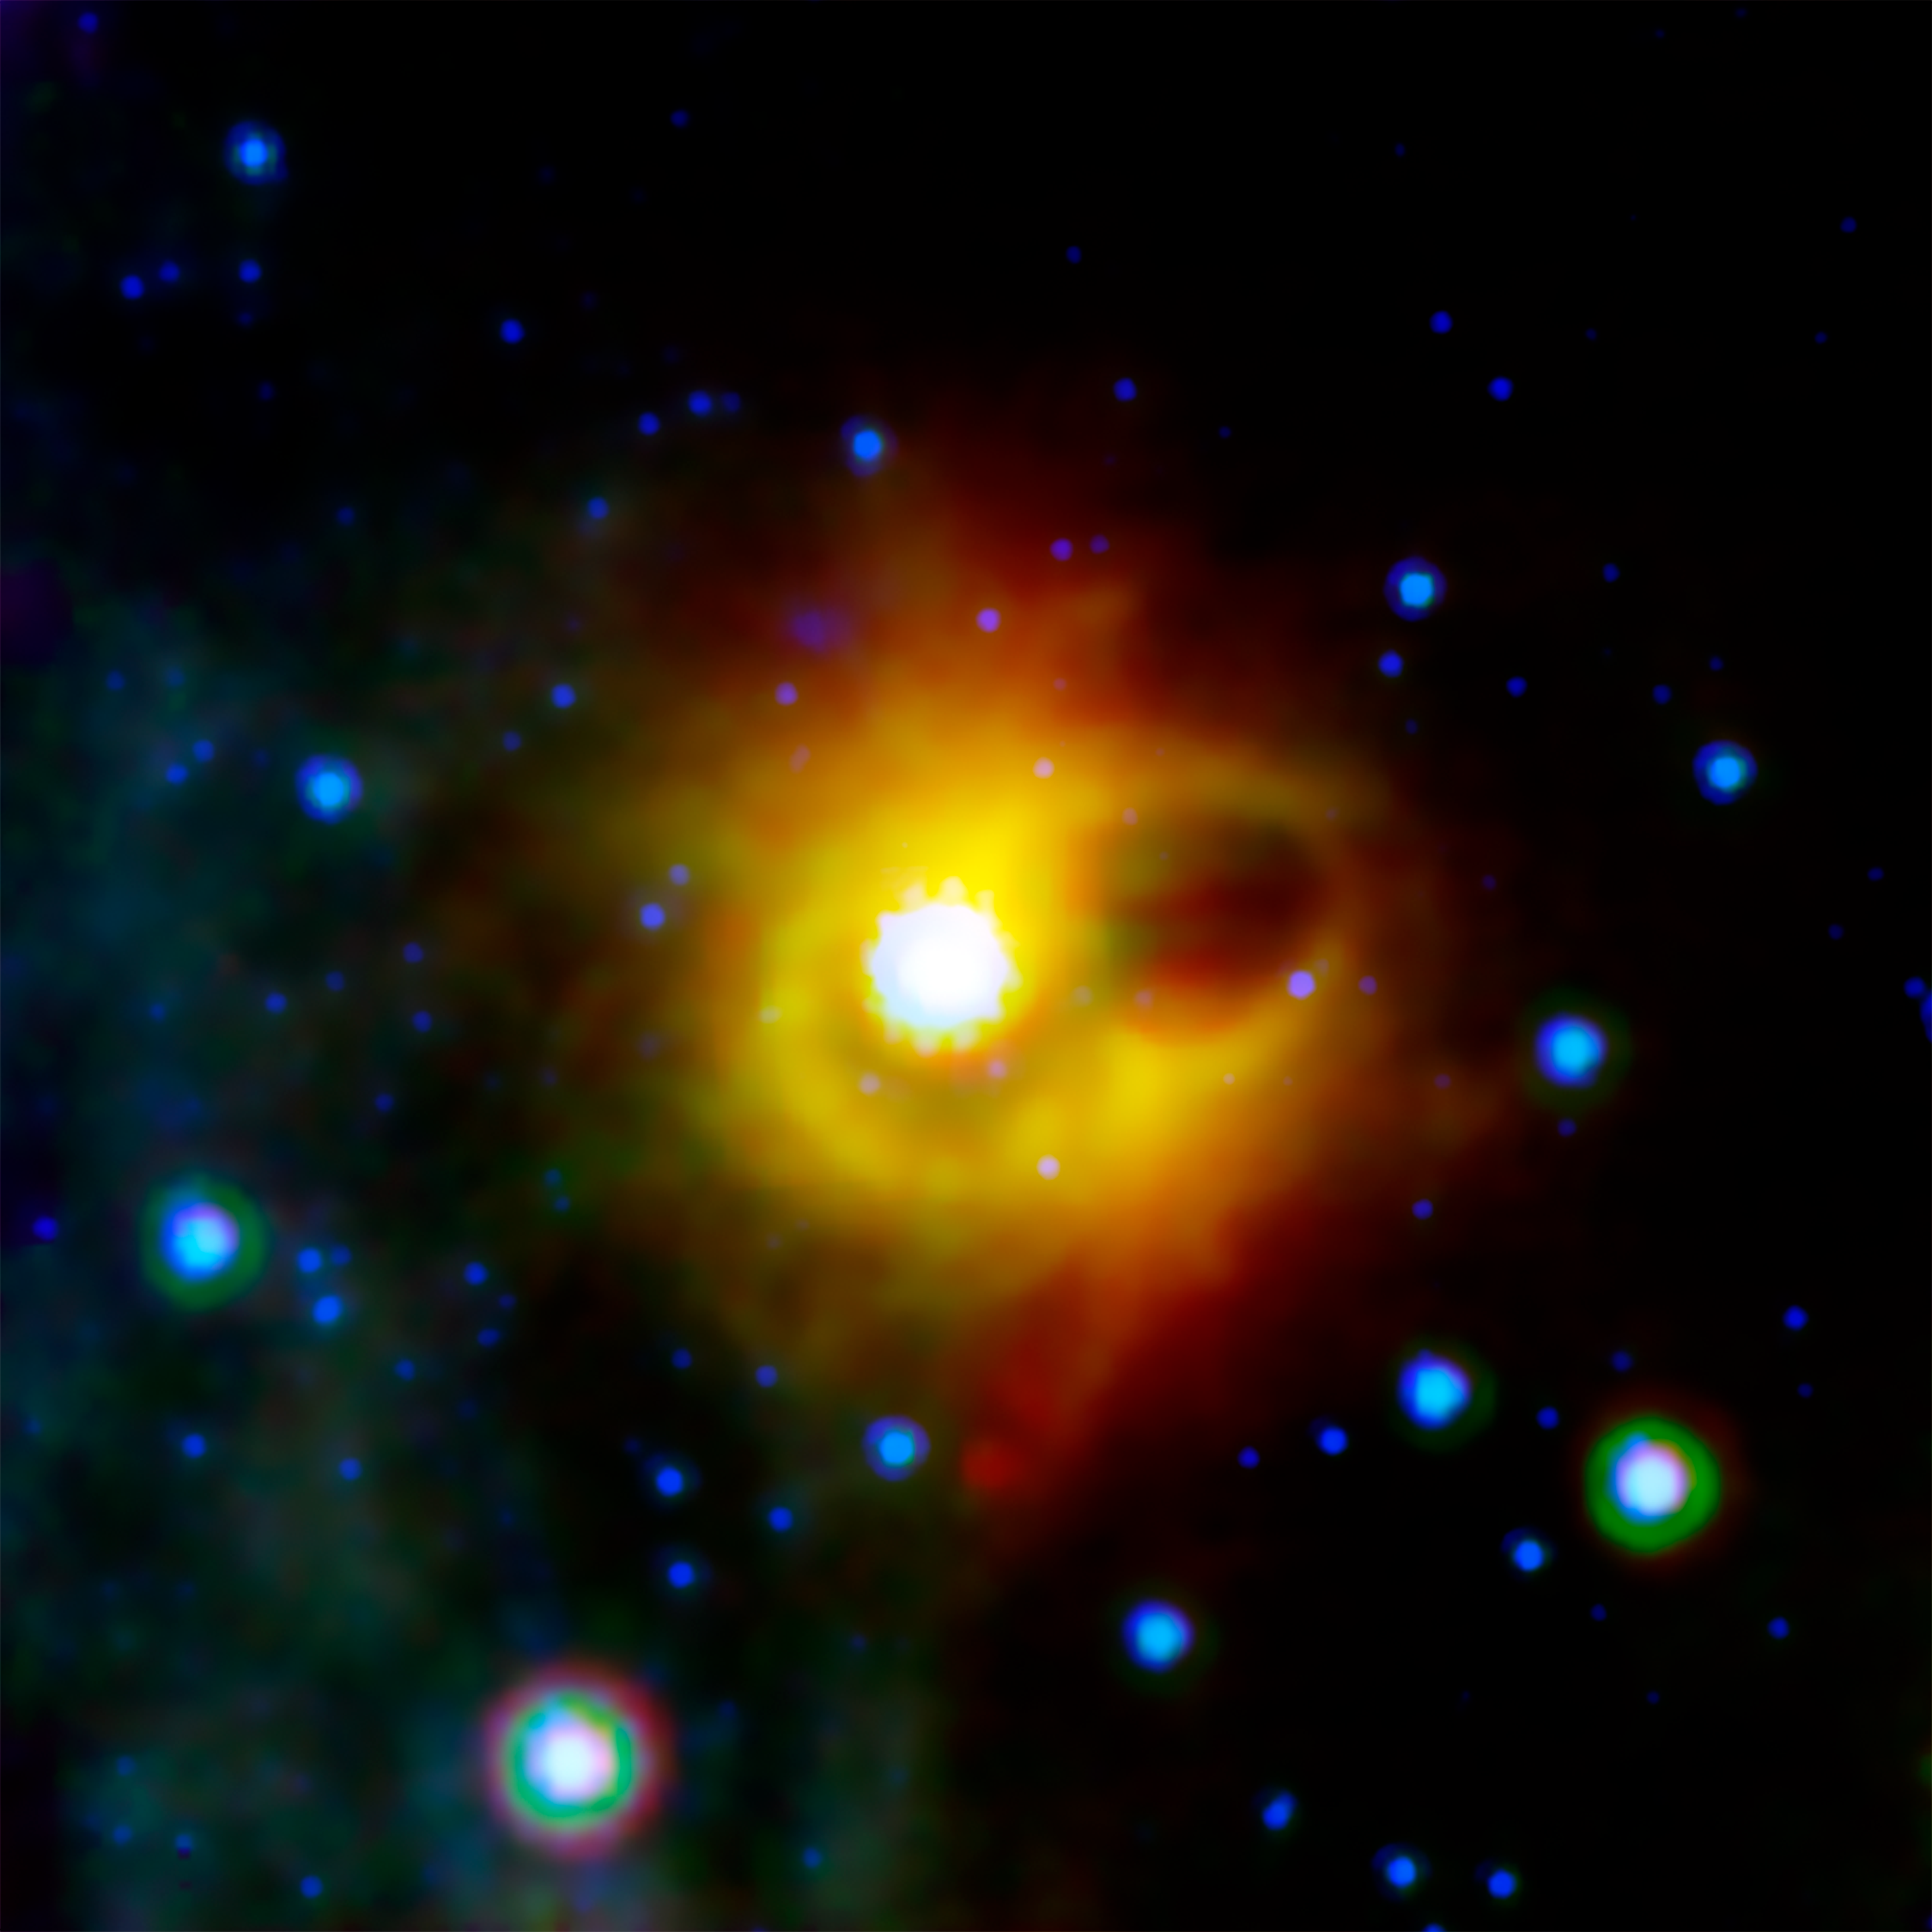

Ring Around a Magnetar

This image shows a ghostly ring extending seven light-years across around the corpse of a massive star. The collapsed star, called a magnetar, is located at the exact center of this image. NASA's Spitzer Space Telescope imaged the mysterious ring around magnetar SGR 1900+14 in infrared light. The magnetar itself is not visible in this image, as it has not been detected at infrared wavelengths (it has been seen in X-ray light).

Magnetars are formed when a massive star ends its life in a supernova explosion, leaving behind a super dense neutron star with an incredibly strong magnetic field. The ring seen by Spitzer could not have formed during the original explosion, as any material as close to the star as the ring would have been disrupted by the supernova shock wave. Scientists suspect that the ring my actually be the edges of a bubble that was hollowed out by an explosive burst from the magnetar in 1998. The very bright region near the center of the image is a cluster of young stars, which may be illuminating the inner edge of the bubble, making it look like a ring in projection.

This composite image was taken using all three of Spitzer's science instruments. The blue color represents 8-micron infrared light taken by the infrared array camera, green is 16-micron light from the infrared spectograph, and red is 24-micron radiation from the multiband imaging photometer.

Credit: NASA/JPL-Caltech/S. Wachter (Spitzer Science Center)